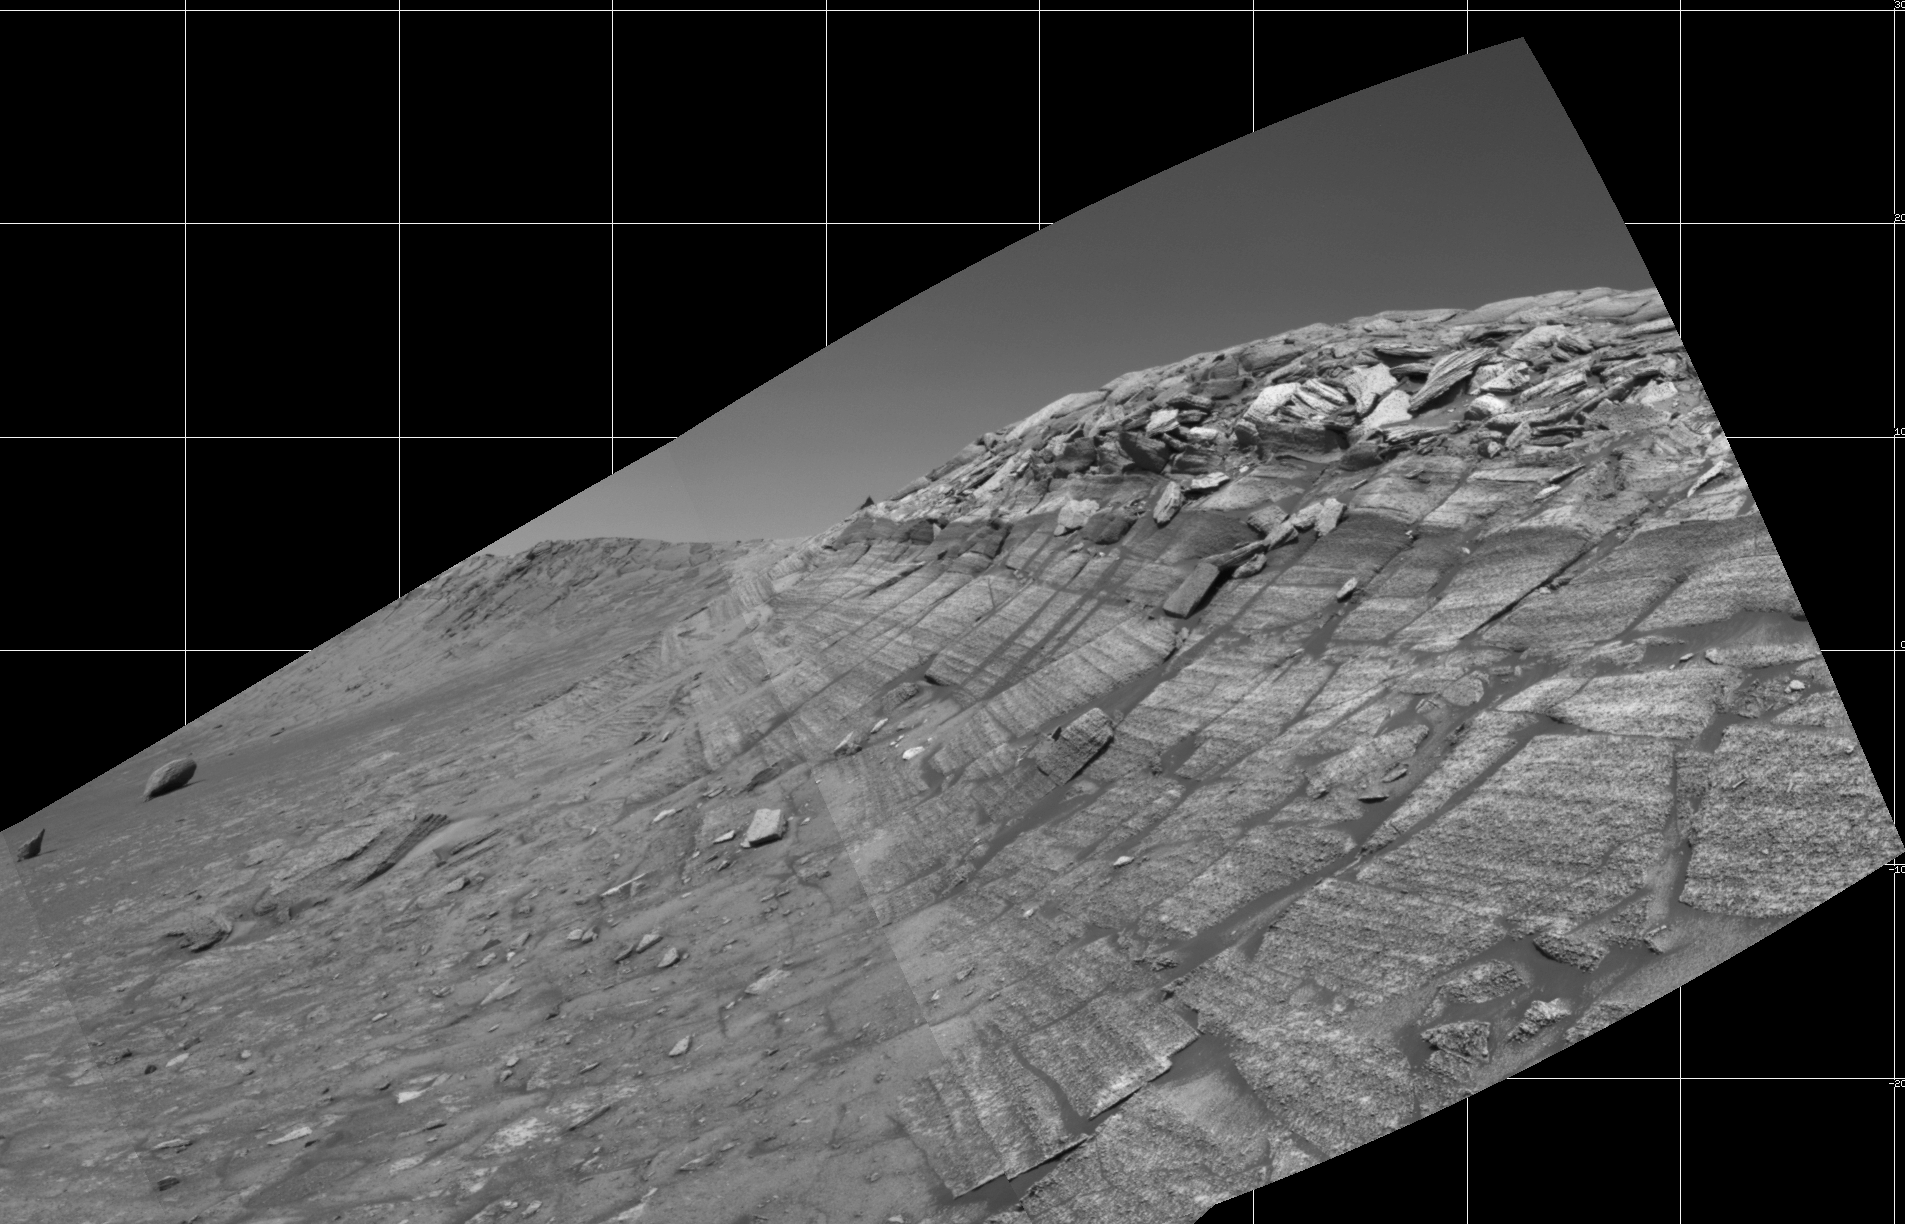

At Base of ‘Burns Cliff’

NASA’s Mars Exploration Rover Opportunity captured this view from the base of “Burns Cliff” during the rover’s 280th martian day (Nov. 6, 2004). This cliff in the inner wall of “Endurance Crater” displays multiple layers of bedrock for the rover to examine with its panoramic camera and miniature thermal emission spectrometer. The rover team has decided that the farthest Opportunity can safely advance along the base of the cliff is close to the squarish white rock near the center of this image. After examining the site for a few days from that position, the rover will turn around and head out of the crater. The view is a mosaic of frames taken by Opportunity’s navigation camera. The rover was on ground with a slope of about 30 degrees when the pictures were taken, and the view is presented here in a way that corrects for that tilt of the camera.

Credit: NASA/JPL